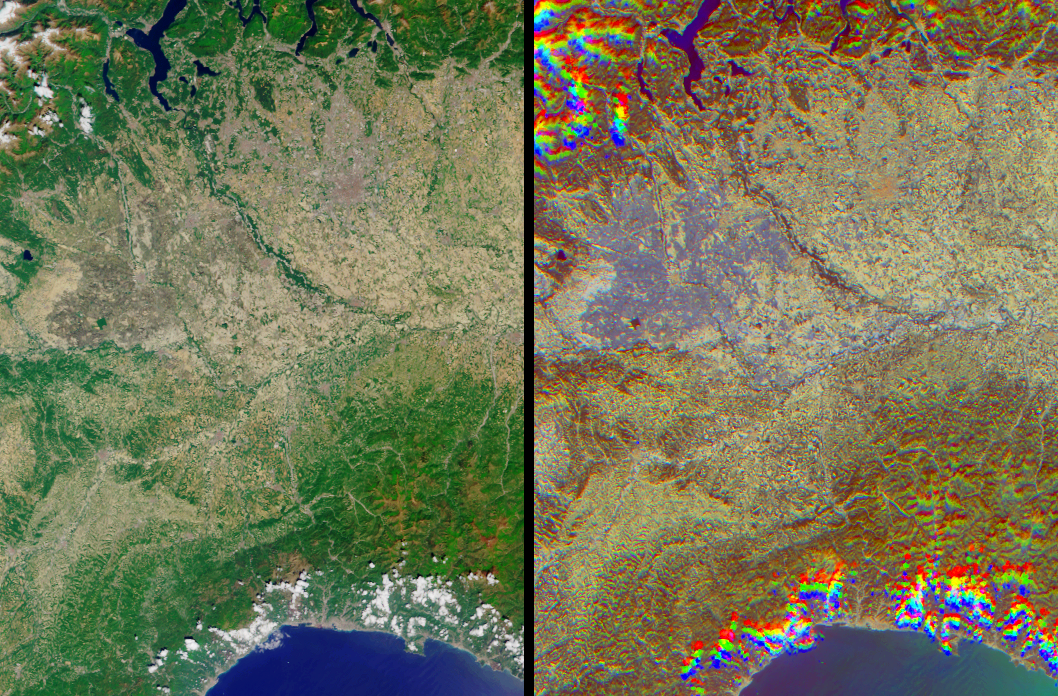

Rice Cultivation in Northwest Italy

The lowlands of Lombardy and Piedmont in northwest Italy are some of the most highly developed irrigation areas in the world. Irrigated lands cover at least 160,000 acres in this part of Italy, where rice is the most important crop. These views of the region were acquired on May 8, 2005, by NASA’s Multi-angle Imaging SpectroRadiometer (MISR). The multiangular nature of MISR allows wet surfaces and lands inundated with water to be differentiated from other surface types, and is also used here to identify cities.

The left-hand image is a natural color view acquired by MISR’s downward-looking (nadir) camera, and the right-hand image is a multi-angular composite. The composite was created using data from three of the MISR cameras, with red band data from MISR’s 60º backward-viewing, nadir and 60º forward-viewing cameras, displayed as red, green and blue, respectively. Here, color changes indicate surface texture, which is influenced by terrain, vegetation structure, soil type and surface wetness. Wet surfaces or areas with standing water appear in blue or purple-blue hues, because sun glitter (an ensemble of specular reflection points) causes smooth, wet surfaces to look brighter to a camera that is pointing toward the Sun. The purple-blue areas indicate the extensive irrigation network that exists throughout the plains and meadows of Lombardy and Piedmont.

Cities with tall buildings appear to be “rough” surfaces because of their vertical structures and appear in red-orange hues. Using this display technique, the cities of Milan and Vercelli can be readily identified. The area of orange pixels situated roughly at the center of the purple inundation area indicates the location of Vercelli, and Milan can be located by the large orange area that appears to the northeast of Vercelli. To a lesser extent, the cities of Novara, Pavia, Galliate, Mortara and Vigevano are also identifiable by their orange hues.

MISR can detect these textural differences because of the way surfaces reflect light. Smooth, mirror-like surfaces (such as water) tend to reflect more sunlight back toward the observer when the Sun is situated in front of the viewer. A rough area such as city, in which the surface structure casts large shadows, tends to reflect more sunlight from its illuminated surfaces when the Sun is behind the viewer. This is why the urban areas appear brighter to the MISR cameras that point away from the Sun. Clouds appear over the hills to the west of the Lago Maggiore and along the coast of the Golfo di Genova. The clouds appear in a different spot for each view angle, creating a rainbow-like appearance. Similarly, the mountainous areas exhibit a “wavy” appearance, since they also appear in a different spot for each view angle due to their height above the reference ellipsoid.

The Multi-angle Imaging SpectroRadiometer observes the daylit Earth continuously, viewing the entire globe between 82° north and 82° south latitude every nine days. This image covers an area of about 131 kilometers by 191 kilometers. These data products were generated from a portion of the imagery acquired during Terra orbit 28660 and utilize data from block 54 within World Reference System-2 path 193.

MISR was built and is managed by NASA’s Jet Propulsion Laboratory, Pasadena, CA, for NASA’s Science Mission Directorate, Washington, DC. The Terra satellite is managed by NASA’s Goddard Space Flight Center, Greenbelt, MD. JPL is managed for NASA by the California Institute of Technology.

Credit: NASA/GSFC/LaRC/JPL, MISR Team